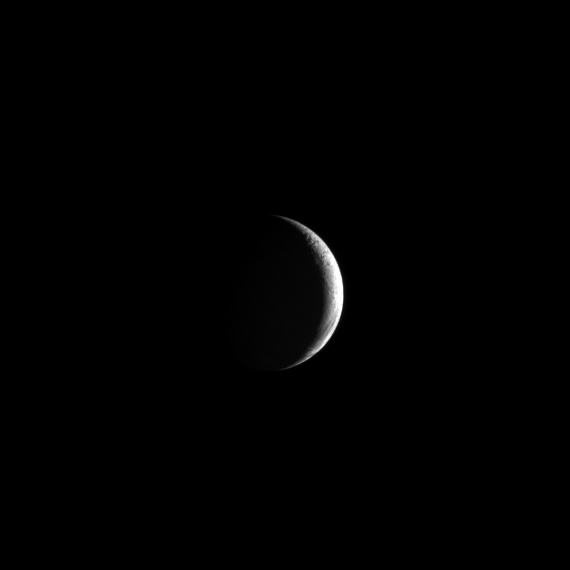

Crescent Enceladus

Evoking the haunting beauty of Earth’s Moon, a crescent Enceladus appears in the skies around Saturn.

Lit terrain seen here is on the Saturn-facing hemisphere of Enceladus. North on Enceladus is up and rotated 25 degrees to the right. The image was taken in visible light with the Cassini spacecraft narrow-angle camera on May 1, 2013.

The view was acquired at a distance of approximately 329,000 miles (530,000 kilometers) from Enceladus and at a Sun-Enceladus-spacecraft, or phase, angle of 138 degrees. Image scale is 2 miles (3 kilometers) per pixel.

The Cassini-Huygens mission is a cooperative project of NASA, the European Space Agency and the Italian Space Agency. The Jet Propulsion Laboratory, a division of the California Institute of Technology in Pasadena, manages the mission for NASA’s Science Mission Directorate, Washington, D.C. The Cassini orbiter and its two onboard cameras were designed, developed and assembled at JPL. The imaging operations center is based at the Space Science Institute in Boulder, Colo.

Credit: NASA/JPL-Caltech/Space Science Institute